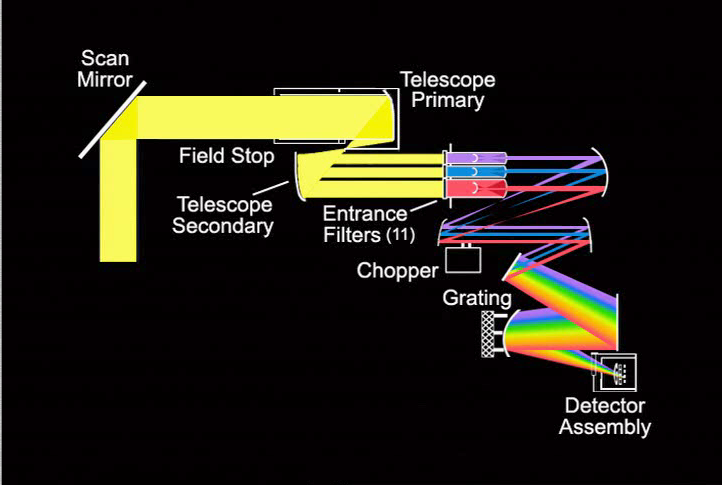

Light Travels Through AIRS Optics

This animation shows how light energy is collected by the optics system on the Atmospheric Infrared Sounder (AIRS) instrument and digitized.

Energy from the scene is directed by the scan mirror into the AIRS telescope. The telescope collects the Earth scene energy and defines the instantaneous field of view (the 1.1 degree spot on the ground as opposed to the +/- 50 degree earth scan field of view). Filters located at the entrance to the spectrometer separate the energy into 11 different spectral ranges. Optical elements direct this energy to a grating which disperses the energy into a continuum of frequencies. The detector elements then collect discrete spectralranges of (i.e. frequencies) of energy which define the 2378 AIRS infrared spectral channels. The signals from the detectors are digitized, formatted, etc. and transmitted to the spacecraft which broadcast the data to the ground.

About AIRS
The Atmospheric Infrared Sounder, AIRS, in conjunction with the Advanced Microwave Sounding Unit, AMSU, senses emitted infrared and microwave radiation from Earth to provide a three-dimensional look at Earth’s weather and climate. Working in tandem, the two instruments make simultaneous observations all the way down to Earth’s surface, even in the presence of heavy clouds. With more than 2,000 channels sensing different regions of the atmosphere, the system creates a global, three-dimensional map of atmospheric temperature and humidity, cloud amounts and heights, greenhouse gas concentrations, and many other atmospheric phenomena. Launched into Earth orbit in 2002, the AIRS and AMSU instruments fly onboard NASA’s Aqua spacecraft and are managed by NASA’s Jet Propulsion Laboratory in Pasadena, Calif., under contract to NASA. JPL is a division of the California Institute of Technology in Pasadena.

Credit: NASA/JPL